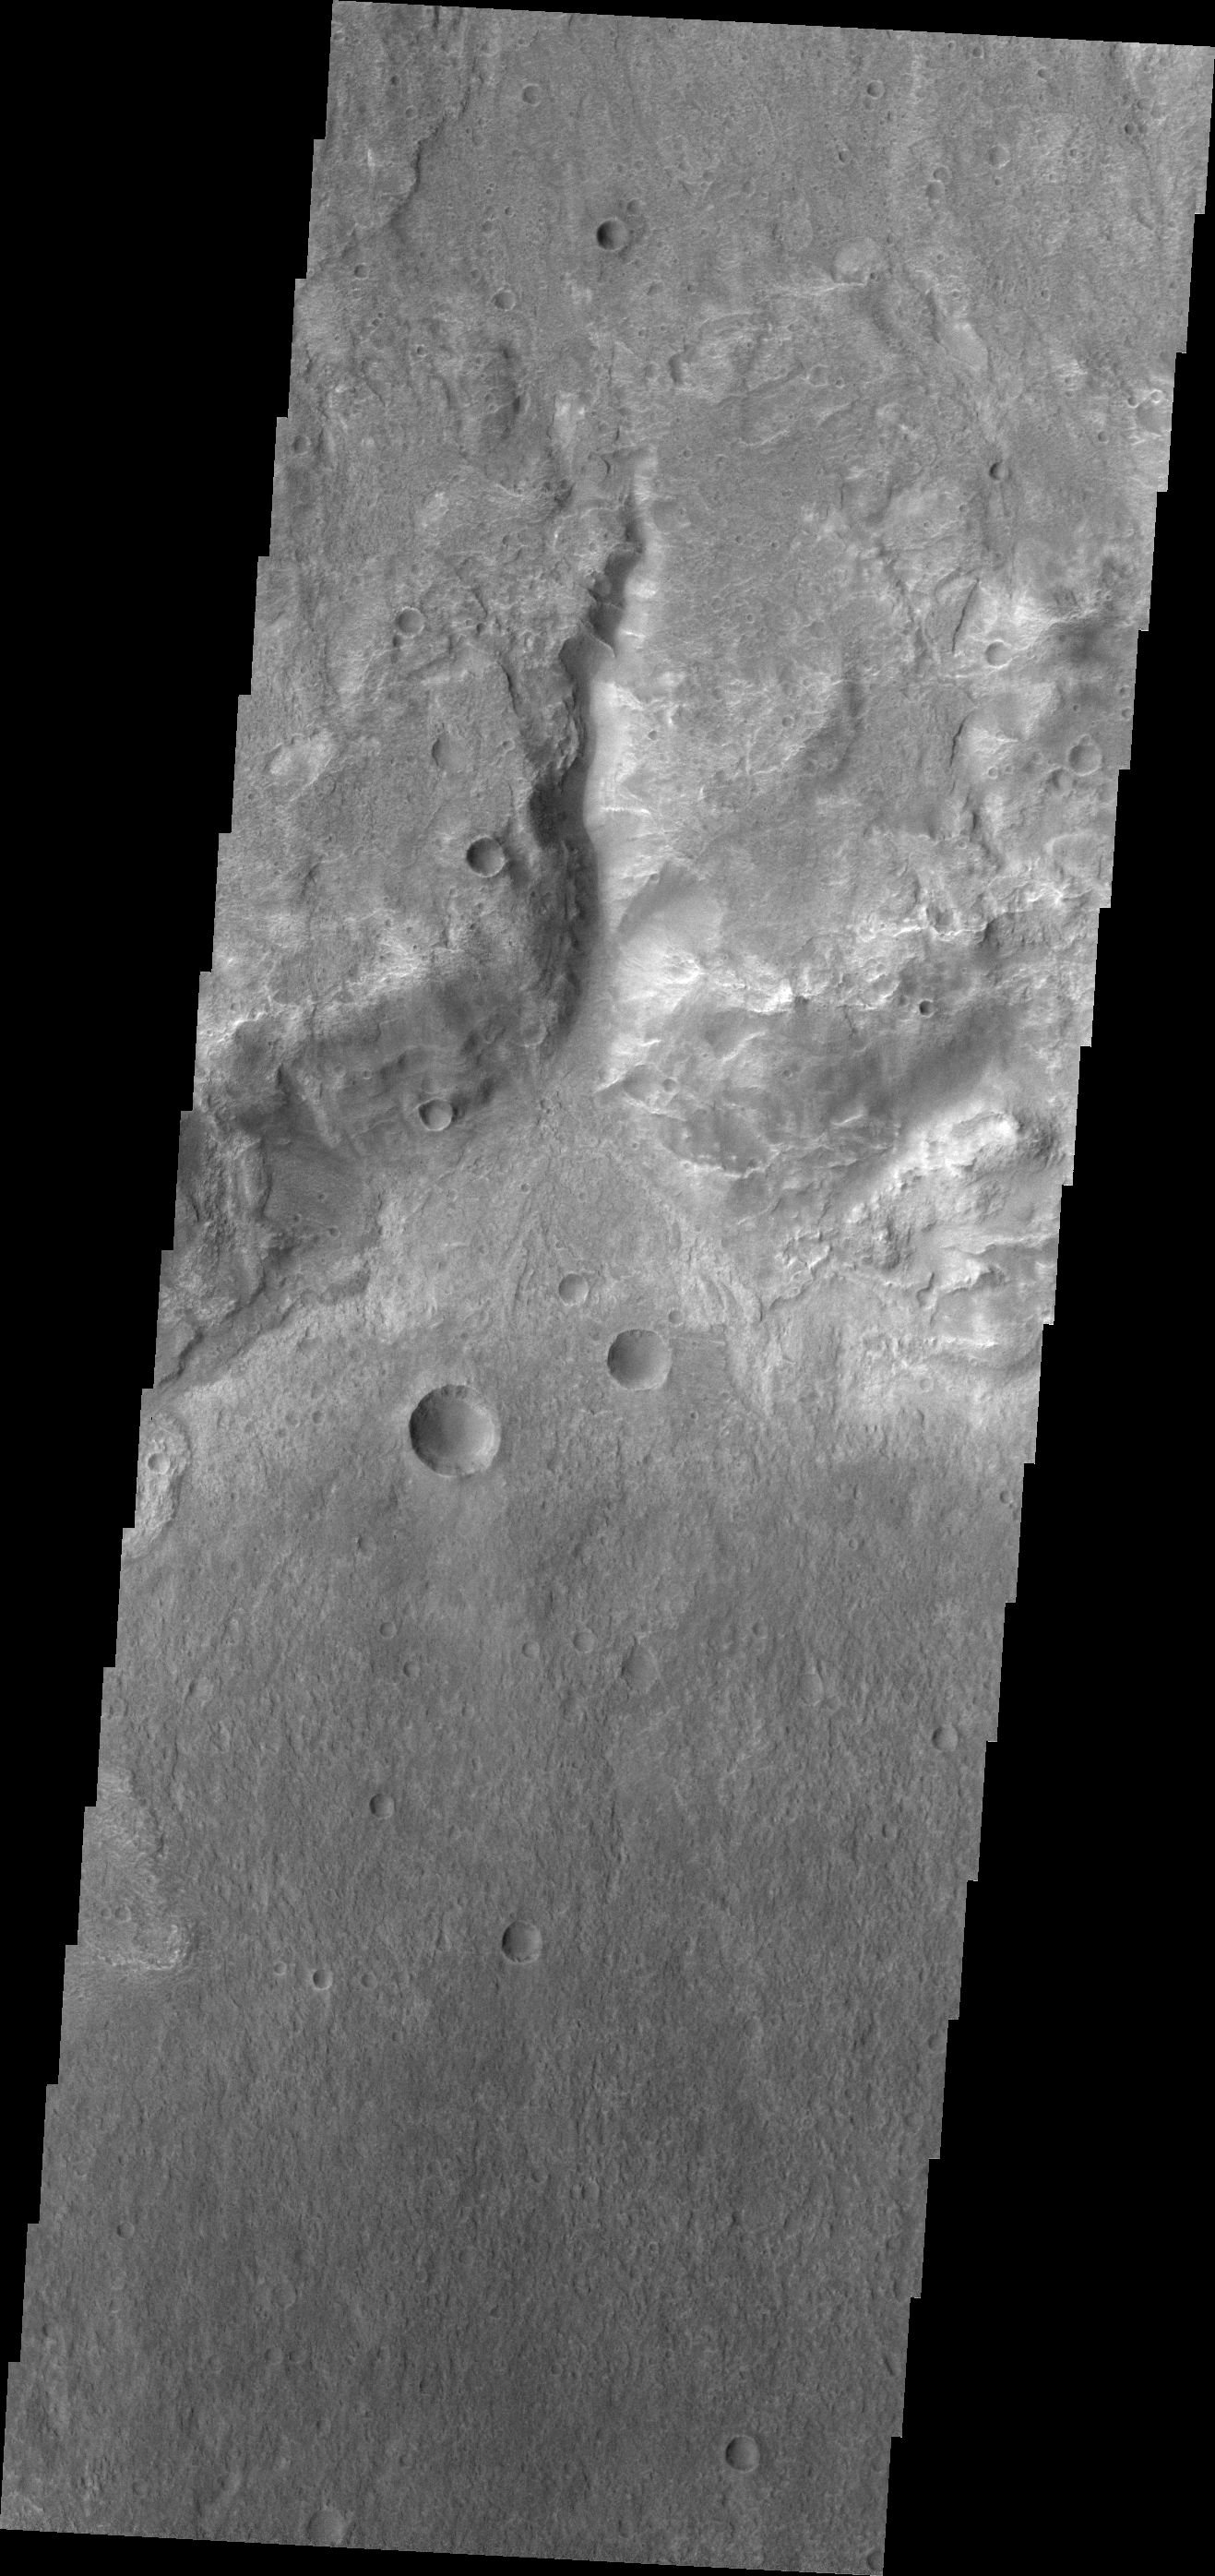

Channel

This small channel dissects the rim of an unnamed crater north of Terby Crater and Hellas Planitia.

Credit: NASA/JPL/ASU